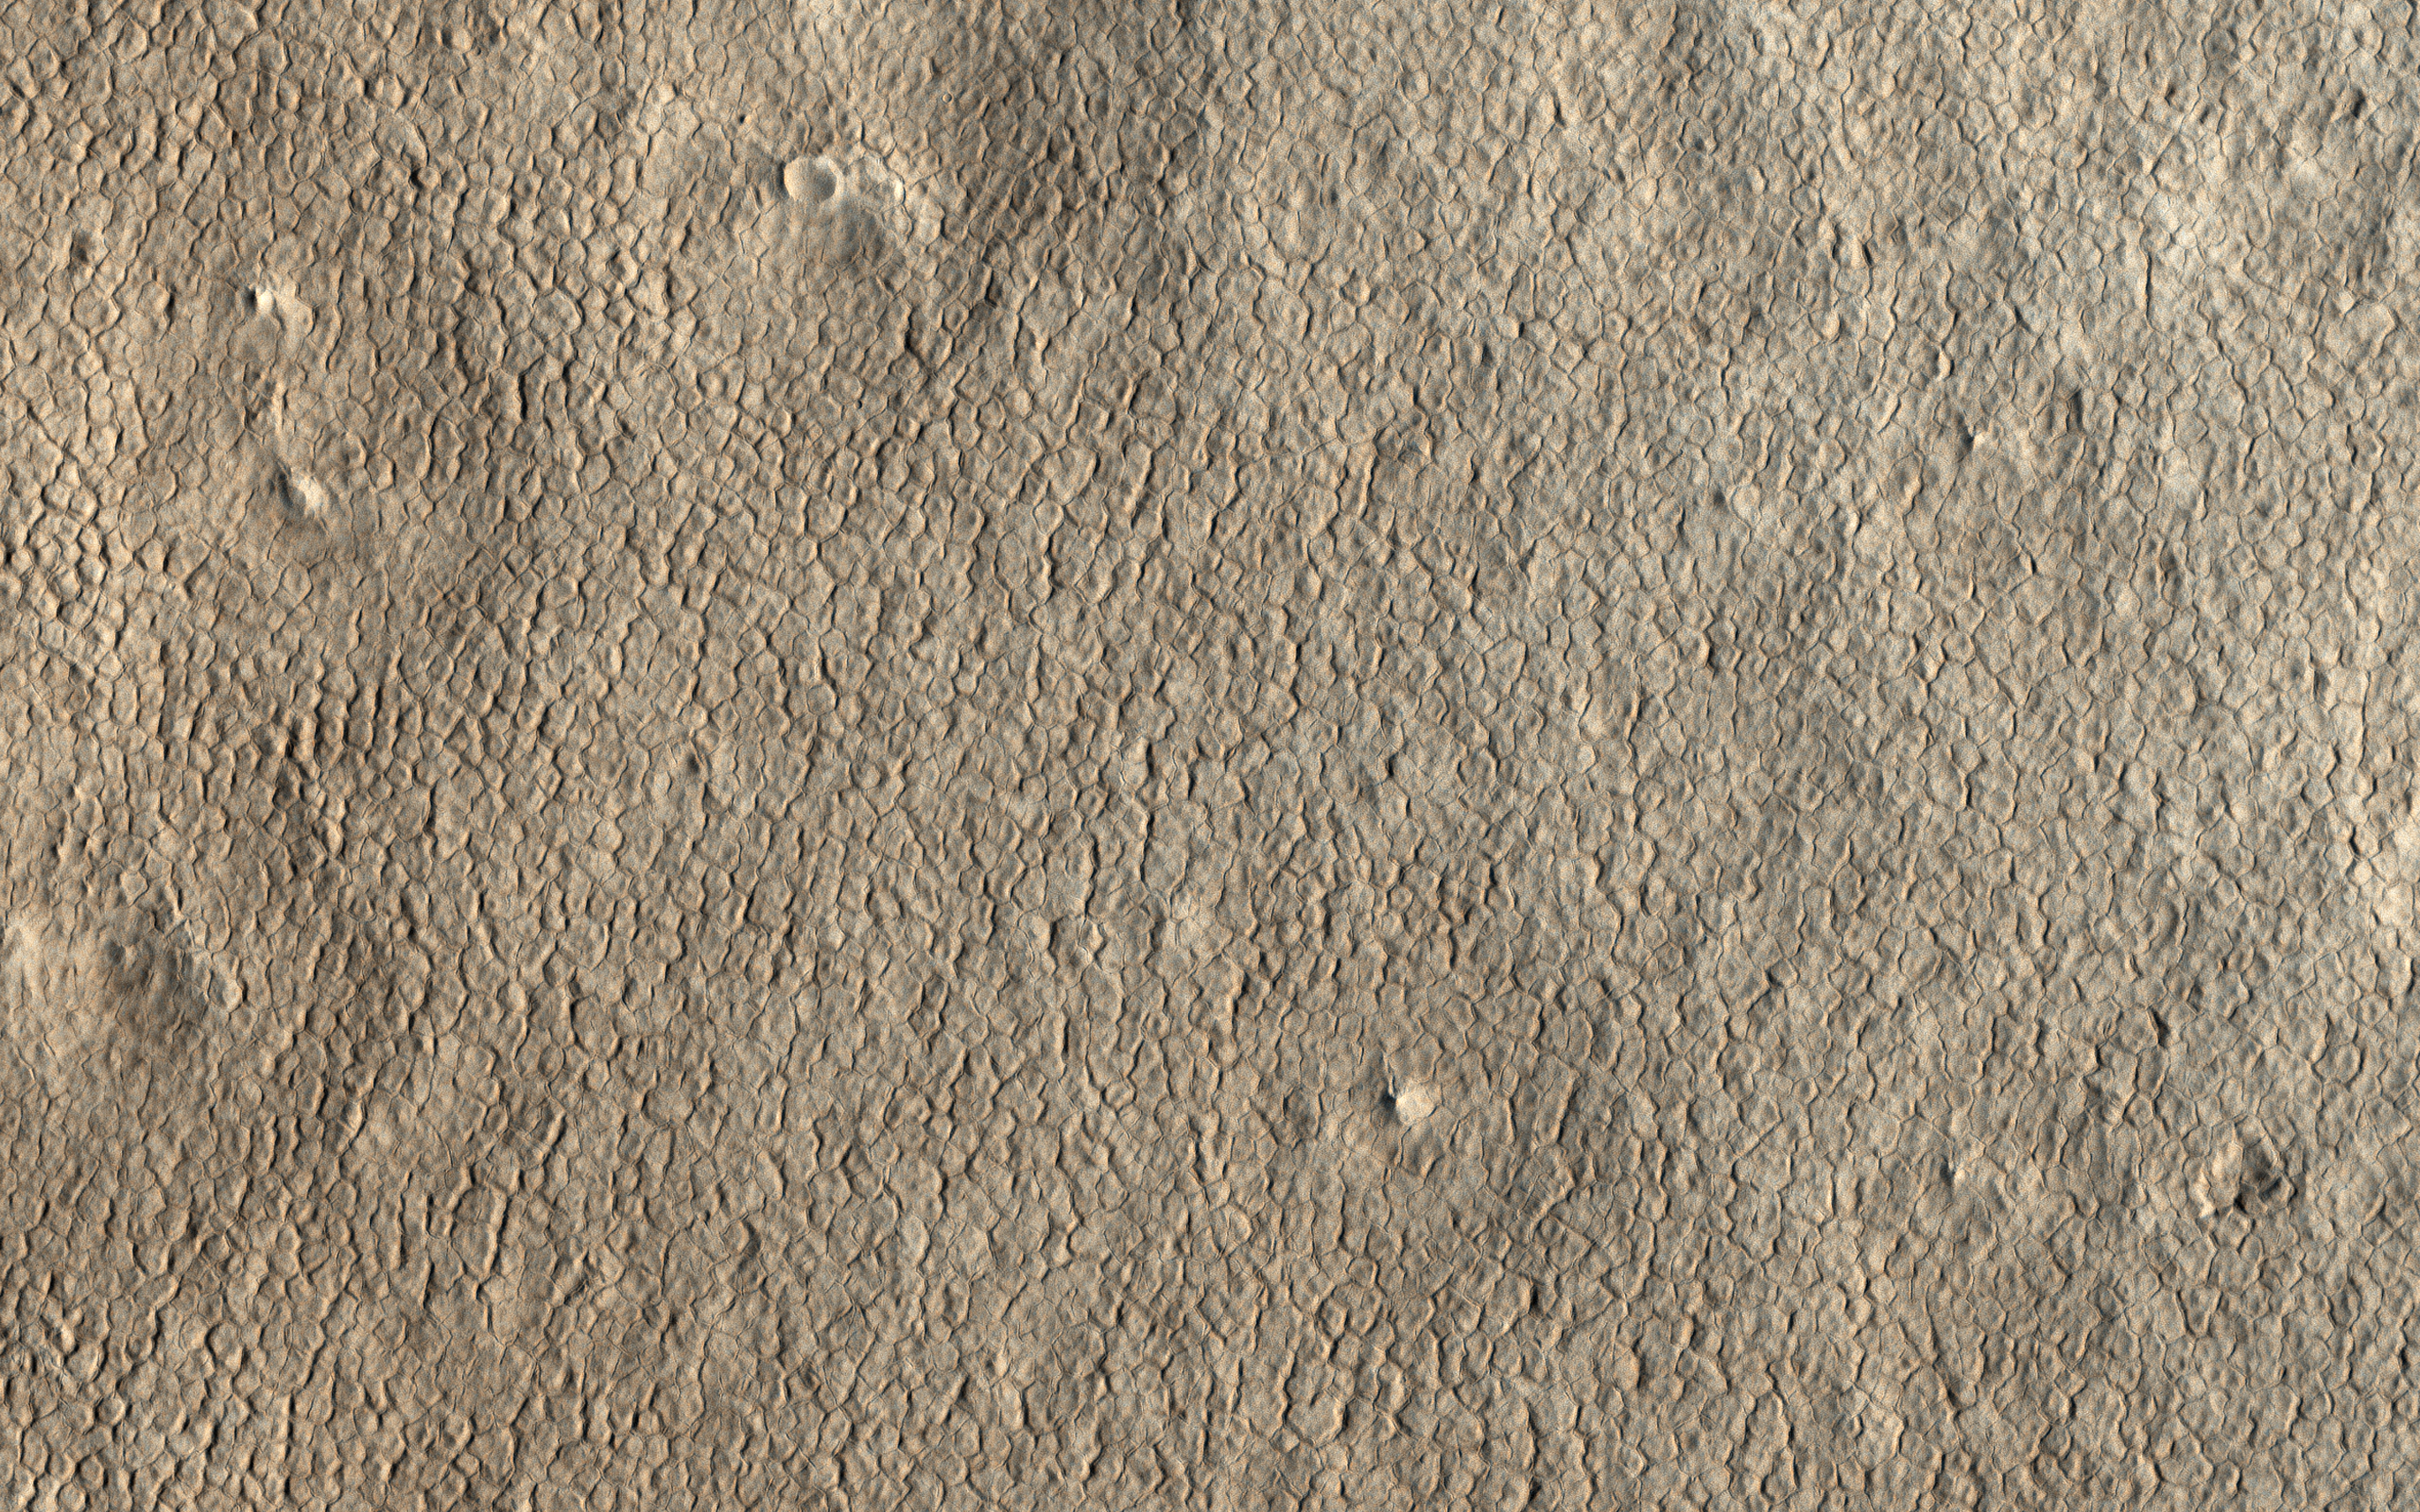

Hexagons in Icy Terrain

Ground cemented by ice cover the high latitudes of Mars, much as they do on Earth’s cold climates. A common landform that occurs in icy terrain are polygons as shown in this image from NASA’s Mars Reconnaissance Orbiter (MRO).

Polygonal patterns form by winter cooling and contraction cracking of the frozen ground. Over time these thin cracks develop and coalesce into a honeycomb network, with a few meters spacing between neighboring cracks. Shallow troughs mark the locations of the underground cracks, which are clearly visible form orbit.

The map is projected here at a scale of 25 centimeters (9.8 inches) per pixel. [The original image scale is 30.2 centimeters (11.9 inches) per pixel (with 1 x 1 binning); objects on the order of 91 centimeters (35.8 inches) across are resolved.] North is up.

The University of Arizona, Tucson, operates HiRISE, which was built by Ball Aerospace & Technologies Corp., Boulder, Colorado. NASA’s Jet Propulsion Laboratory, a division of Caltech in Pasadena, California, manages the Mars Reconnaissance Orbiter Project for NASA’s Science Mission Directorate, Washington.

Credit: NASA/JPL-Caltech/Univ. of Arizona